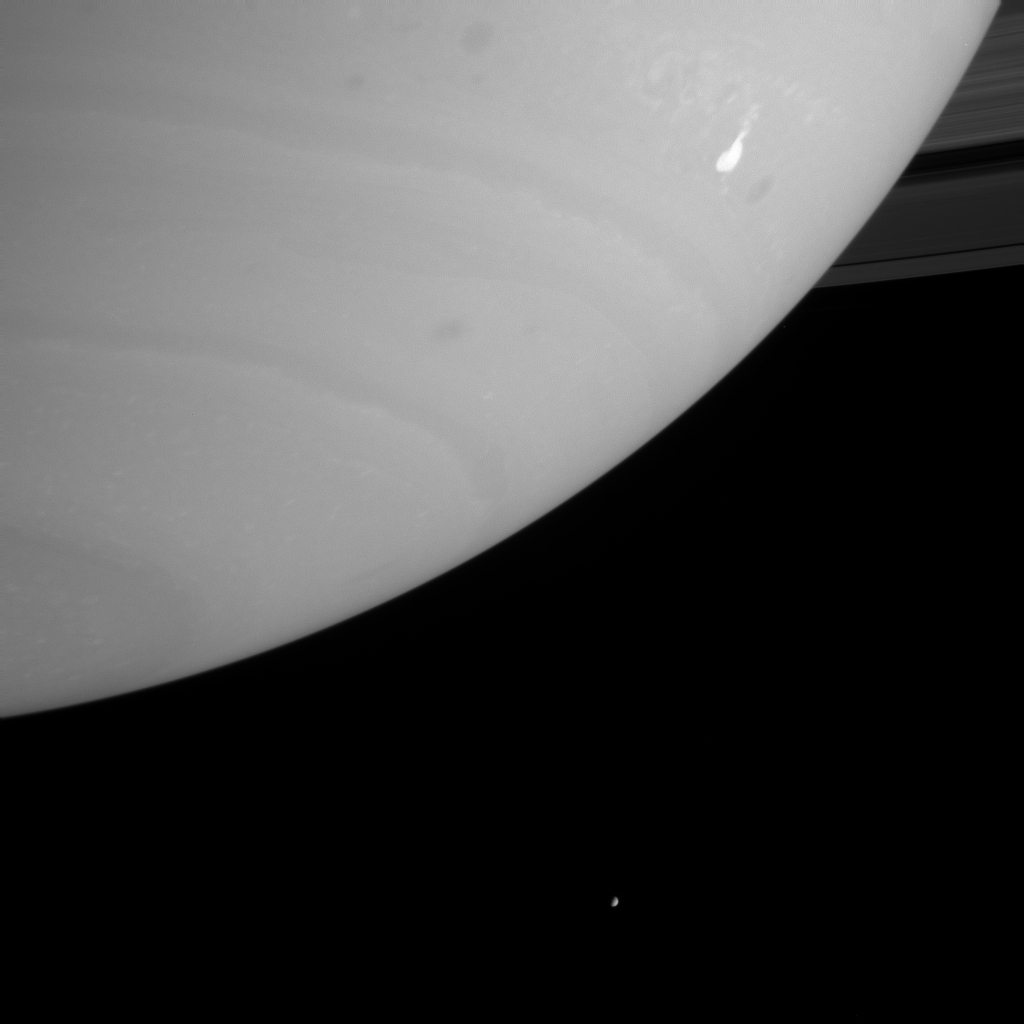

Stormy Weather

This Cassini view shows a bright storm that appeared in Saturn’s southern hemisphere in mid-September and continued to evolve afterward. This type of storm is a good candidate source for lightning because of its sudden appearance and high level of activity. Lightning can be detected by Cassini’s cameras when the spacecraft is on Saturn’s night side, and by the radio and plasma wave detector on either the day or night side.

Several dark ovals to the left and right of this storm mark the sites of other storms in this turbulent westward-flowing region of the atmosphere.

The icy moon Enceladus (499 kilometers, or 310 miles, across) is visible near the bottom of the image.

The Cassini-Huygens mission is a cooperative project of NASA, the European Space Agency and the Italian Space Agency. The Jet Propulsion Laboratory, a division of the California Institute of Technology in Pasadena, manages the Cassini-Huygens mission for NASA’s Science Mission Directorate, Washington, D.C. The Cassini orbiter and its two onboard cameras were designed, developed and assembled at JPL. The imaging team is based at the Space Science Institute, Boulder, Colo.

Credit: NASA/JPL/Space Science Institute